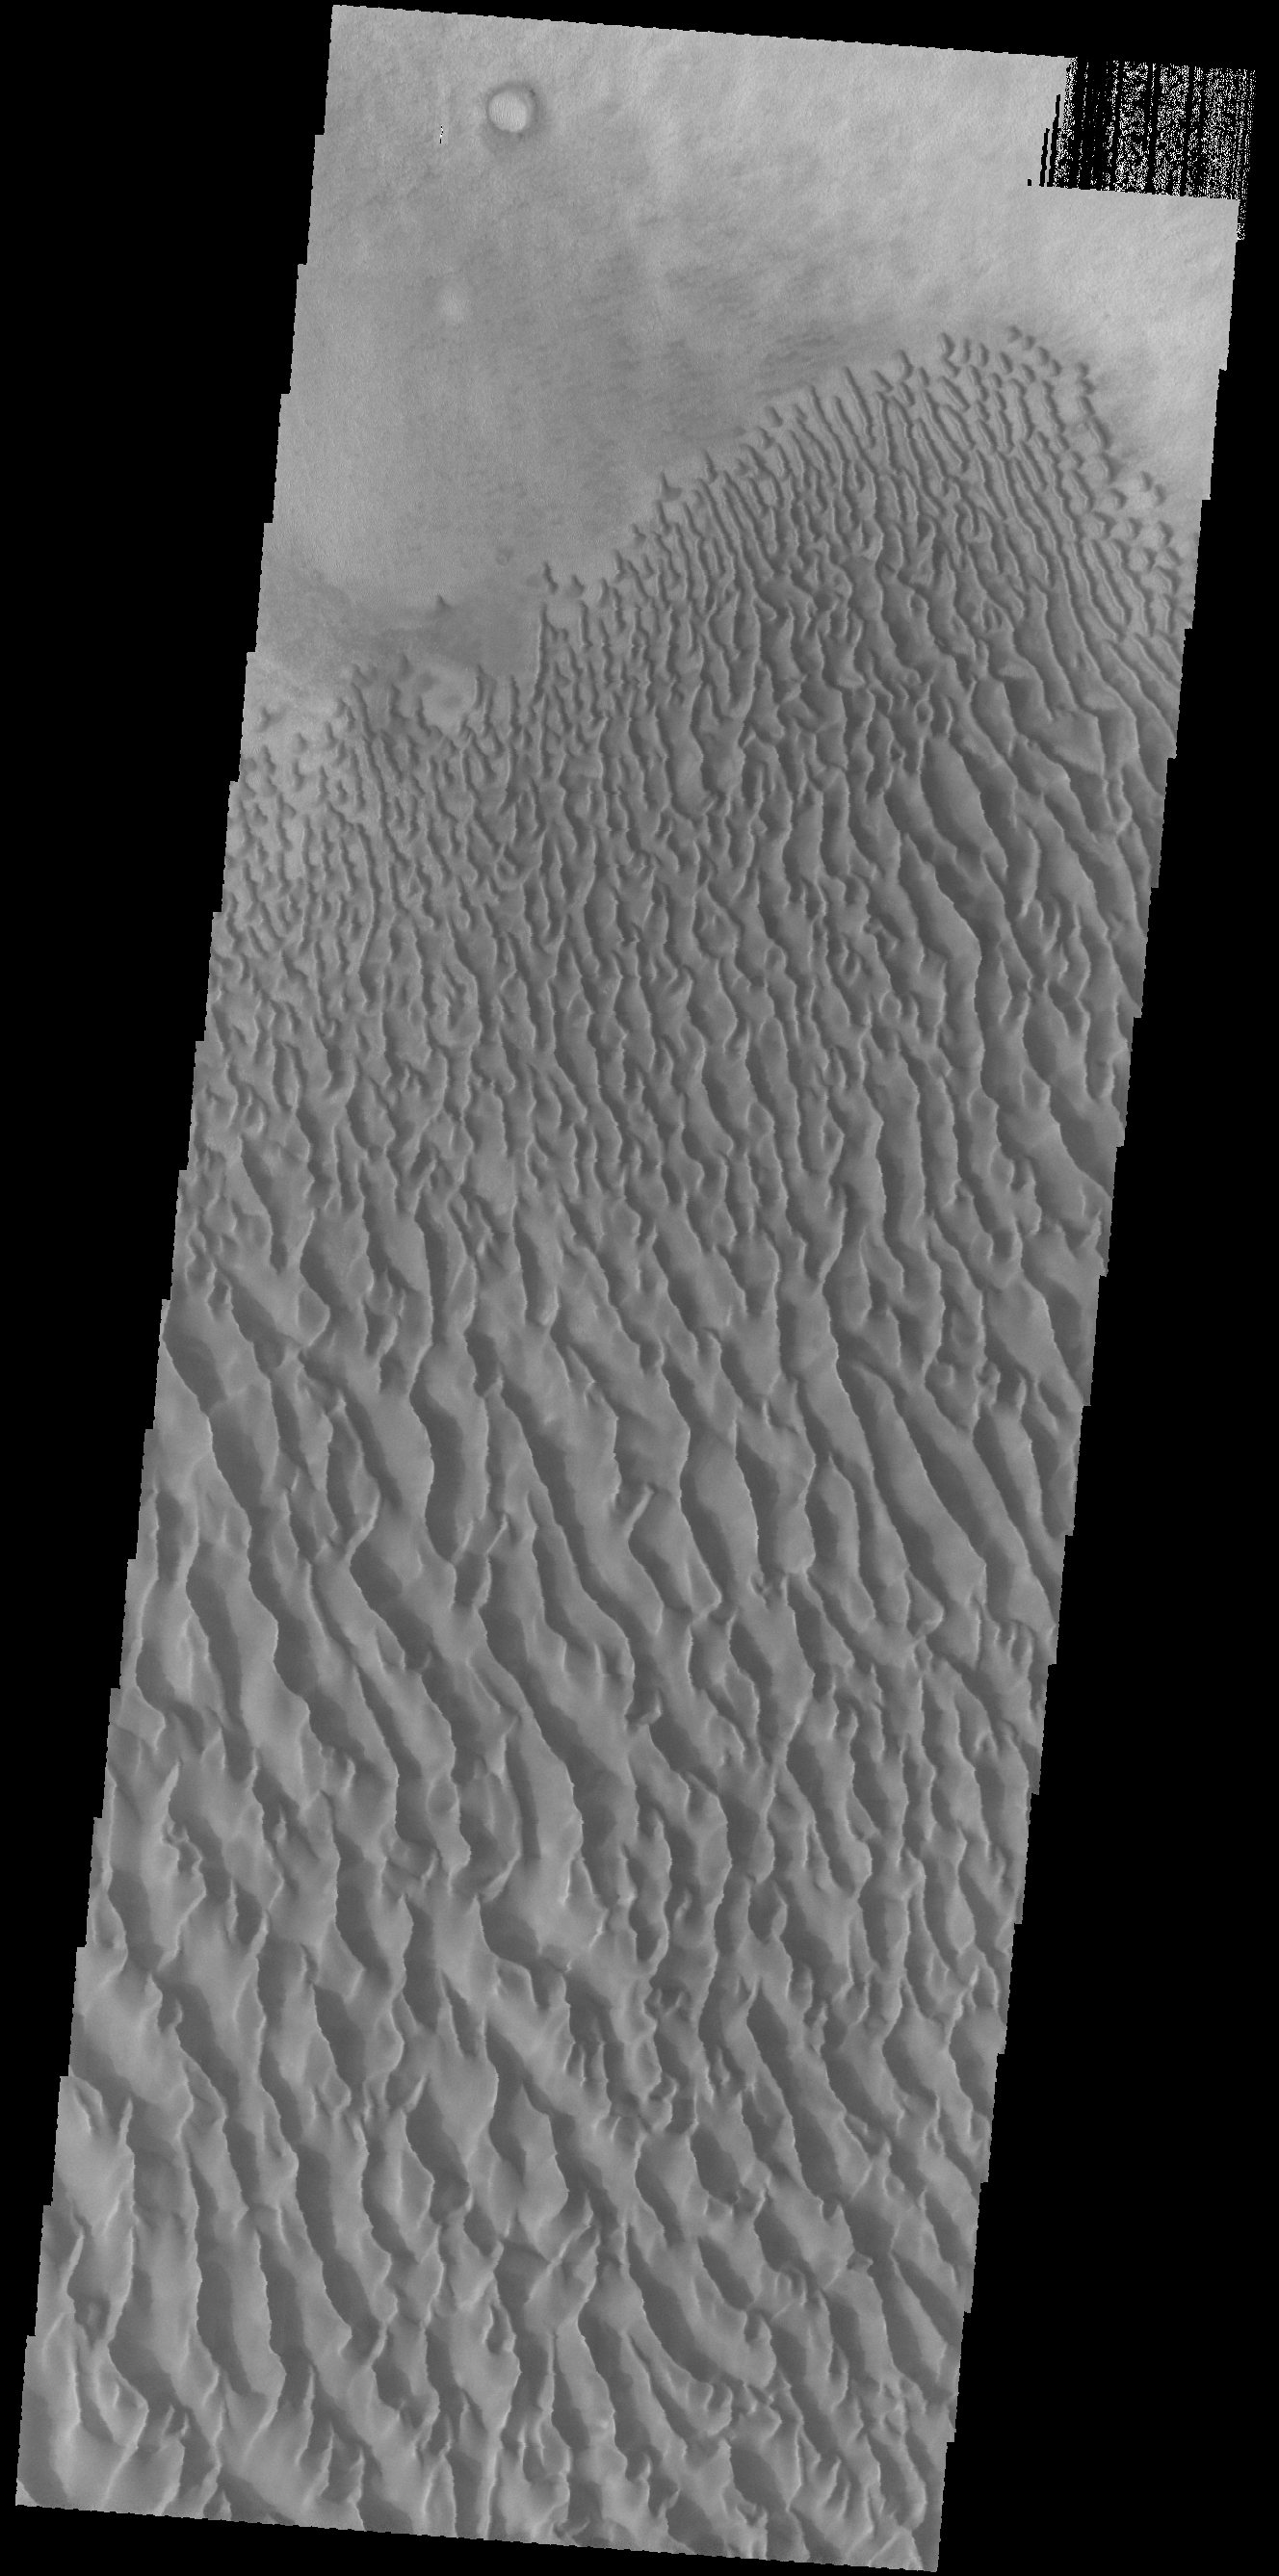

Proctor Crater Dunes

This VIS image shows a portion of the dune sheet and other dune forms on the floor of Proctor Crater.

Credit: NASA/JPL-Caltech/ASU